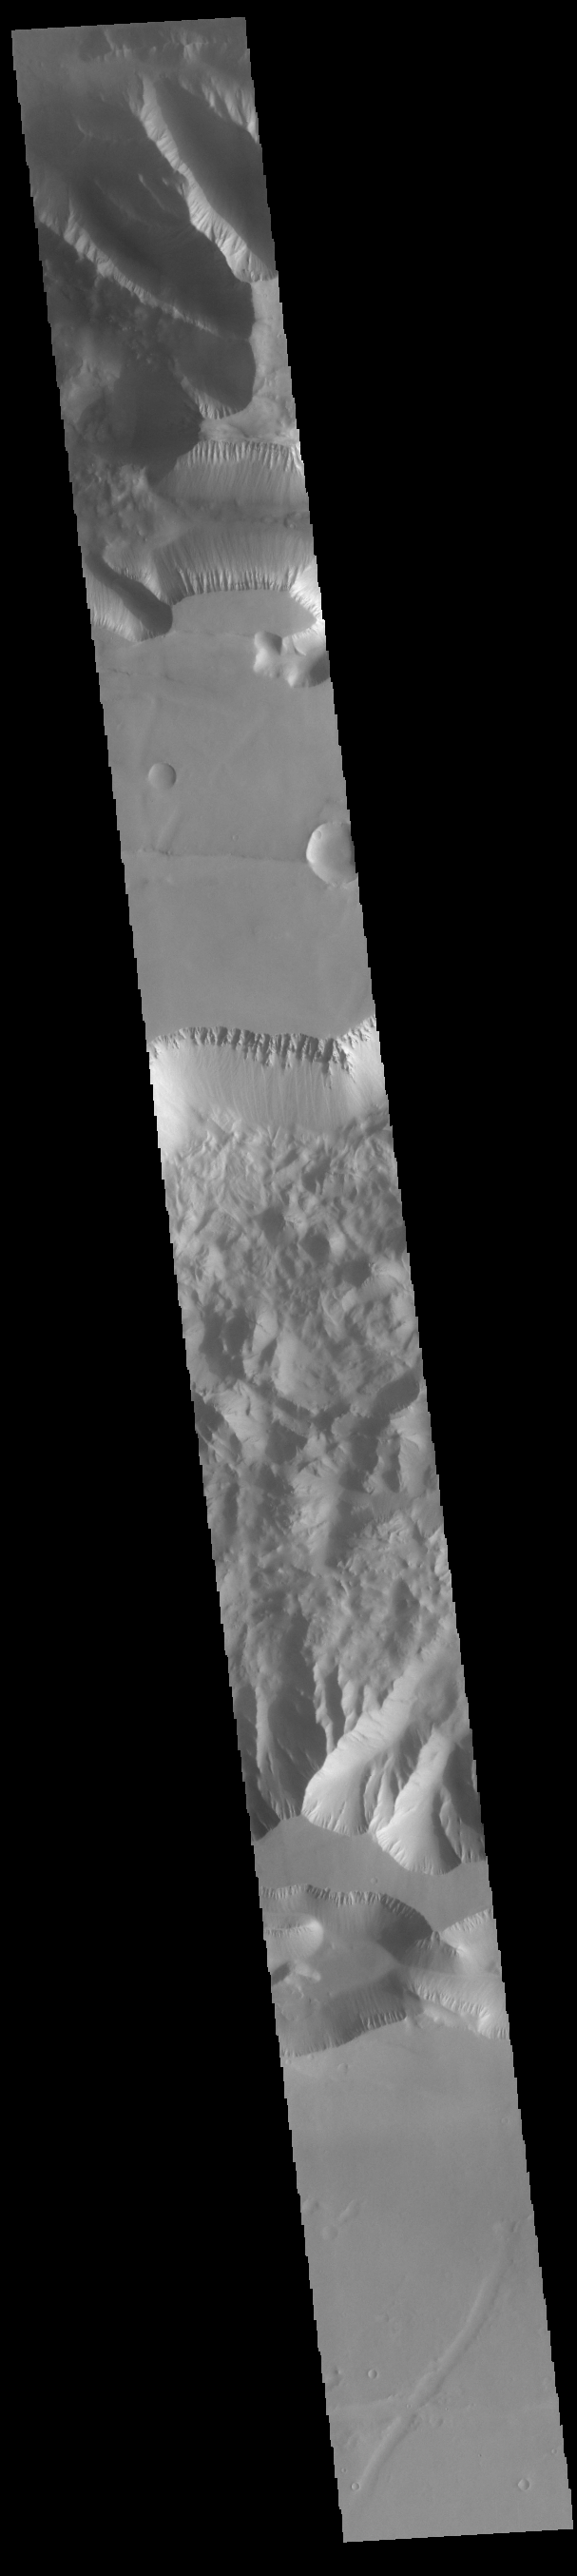

Ius and Tithonium Chasmata

Ius and Tithonium Chasmata are located at the western end of Valles Marineris. Tithonium Chasma is north of Ius Chasma. Valles Marineris is over 4000 kilometers long (2495 miles), almost as wide as the United States. Ius Chasma is almost 840 kilometers long (522 miles), 120 kilometers wide and over 8 kilometers deep. Tithonium Chasma is 803 km (499 miles) long. In comparison, the Grand Canyon in Arizona is about 175 kilometers long (109 miles), 30 kilometers wide, and only 2 kilometers deep. The canyons of Valles Marineris were formed by extensive fracturing and pulling apart of the crust during the uplift of the vast Tharsis plateau. Landslides have enlarged the canyon walls and created deposits on the canyon floor. Weathering of the surface and influx of dust and sand have modified the canyon floor, both creating and modifying layered materials. There are many features that indicate flowing and standing water played a part in the chasma formation. The rugged floor of Ius Chasma (lower half of image) is comprised of large landslide deposits.

Credit: NASA/JPL-Caltech/ASU